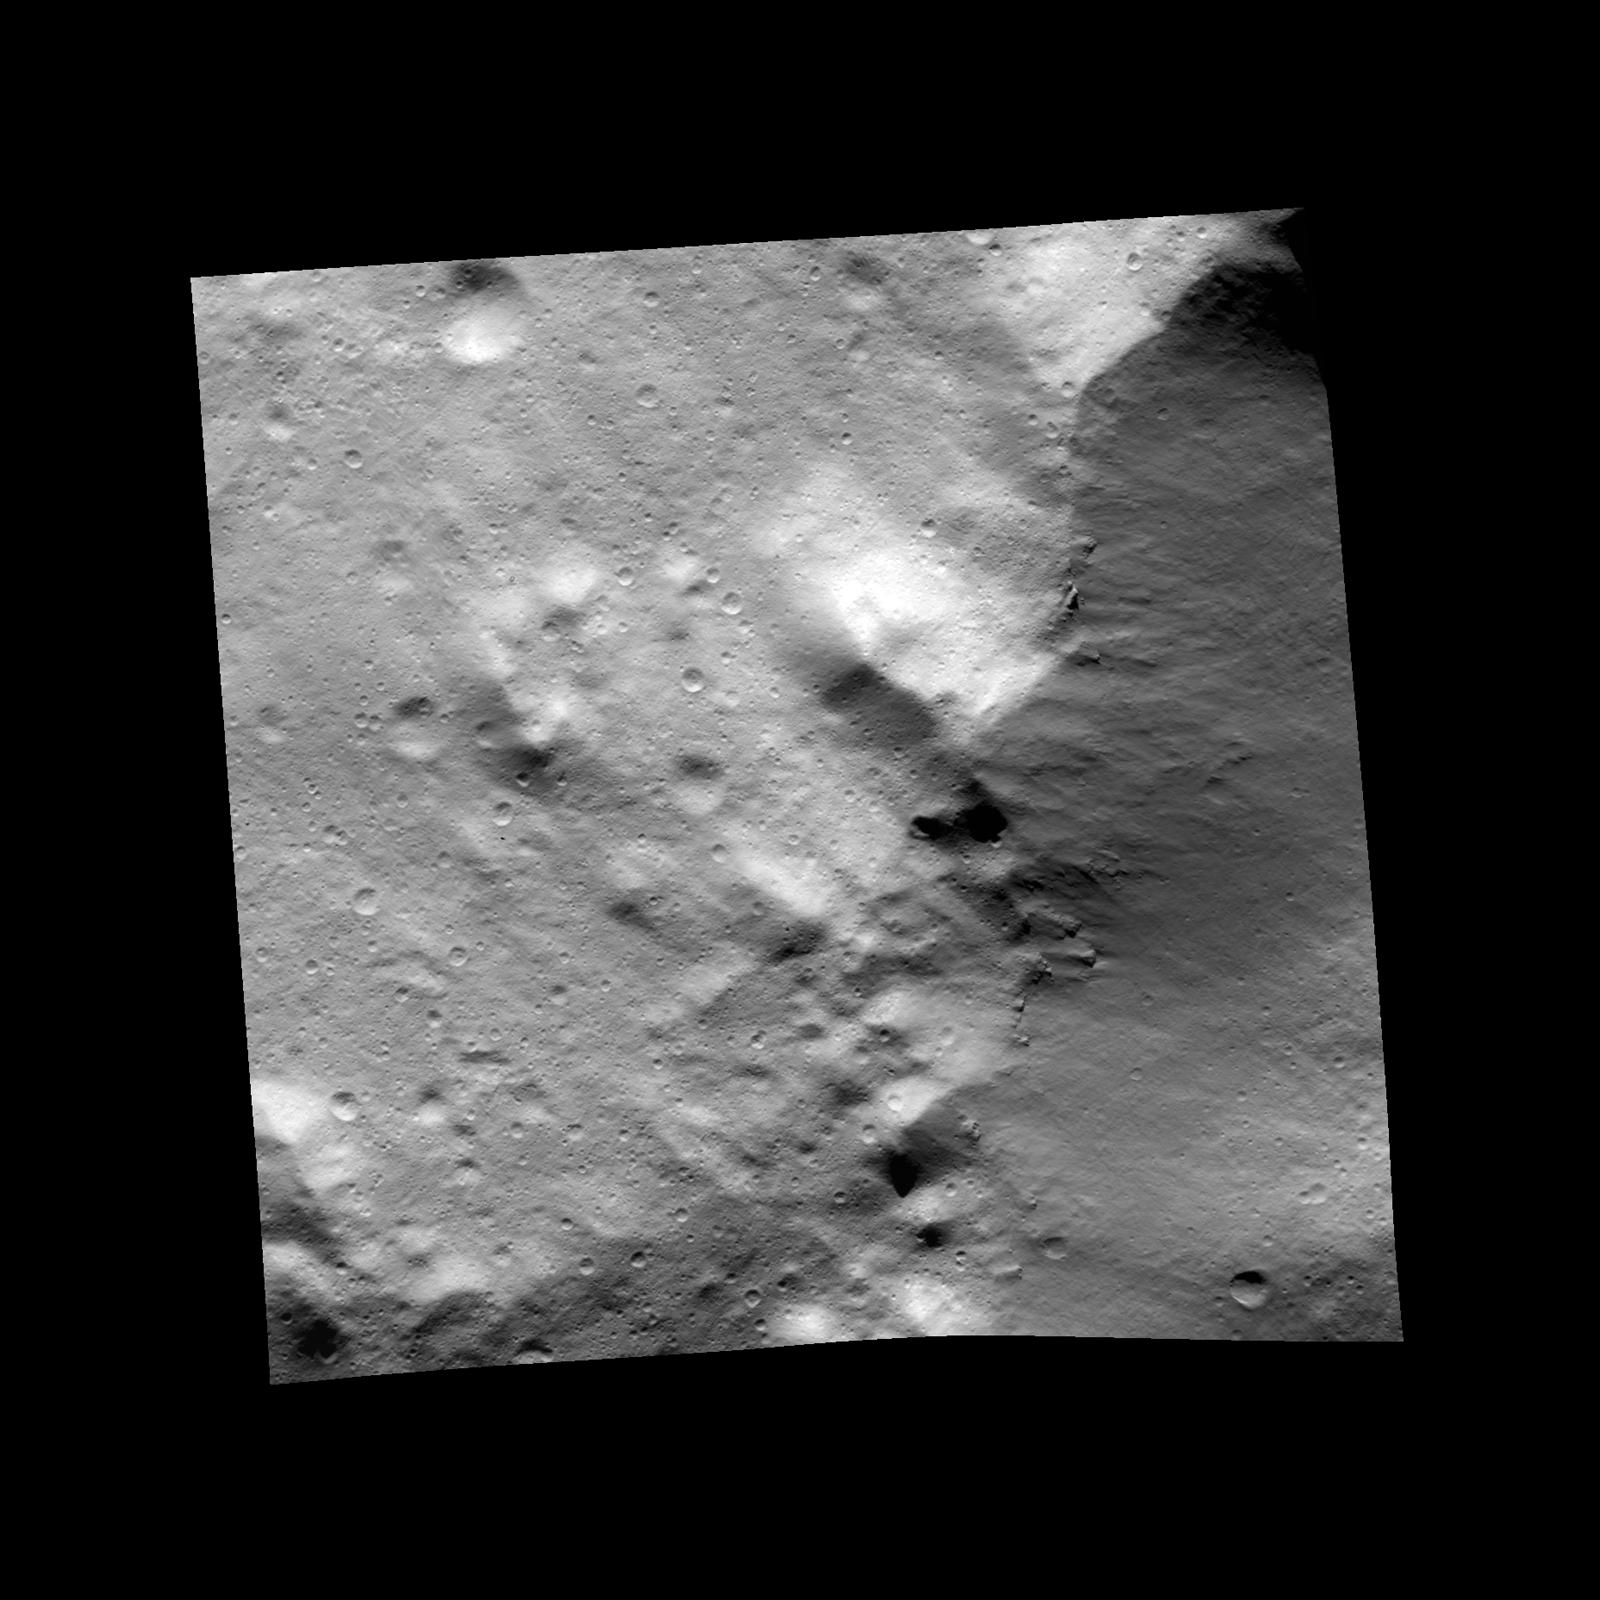

Contrasting Deposits on Vesta

This image, one of the first obtained by NASA’s Dawn spacecraft in its low altitude mapping orbit, shows an area within the Rheasilvia basin in the south polar area of the giant asteroid Vesta. In this image, a younger, darker blanket of material ejected by an impact is in contact with a brighter, hummocky deposit marked by craters. The brighter material, which appears to be older, also shows crisscrossing, linear features.

The image, taken by Dawn’s framing camera, is centered at around minus 78 degrees latitude and 298 degrees longitude. It was obtained on Dec. 13 at an altitude of 127 miles (204 kilometers). The image covers an area about 12 miles by 12 miles (20 kilometers by 20 kilometers).

The Dawn mission to Vesta and Ceres is managed by NASA’s Jet Propulsion Laboratory, a division of the California Institute of Technology in Pasadena, for NASA’s Science Mission Directorate, Washington. UCLA is responsible for overall Dawn mission science. The Dawn framing cameras have been developed and built under the leadership of the Max Planck Institute for Solar System Research, Katlenburg-Lindau, Germany, with significant contributions by DLR German Aerospace Center, Institute of Planetary Research, Berlin, and in coordination with the Institute of Computer and Communication Network Engineering, Braunschweig. The framing camera project is funded by the Max Planck Society, DLR, and NASA/JPL.

Credit: NASA/JPL-Caltech/UCLA/MPS/DLR/IDA